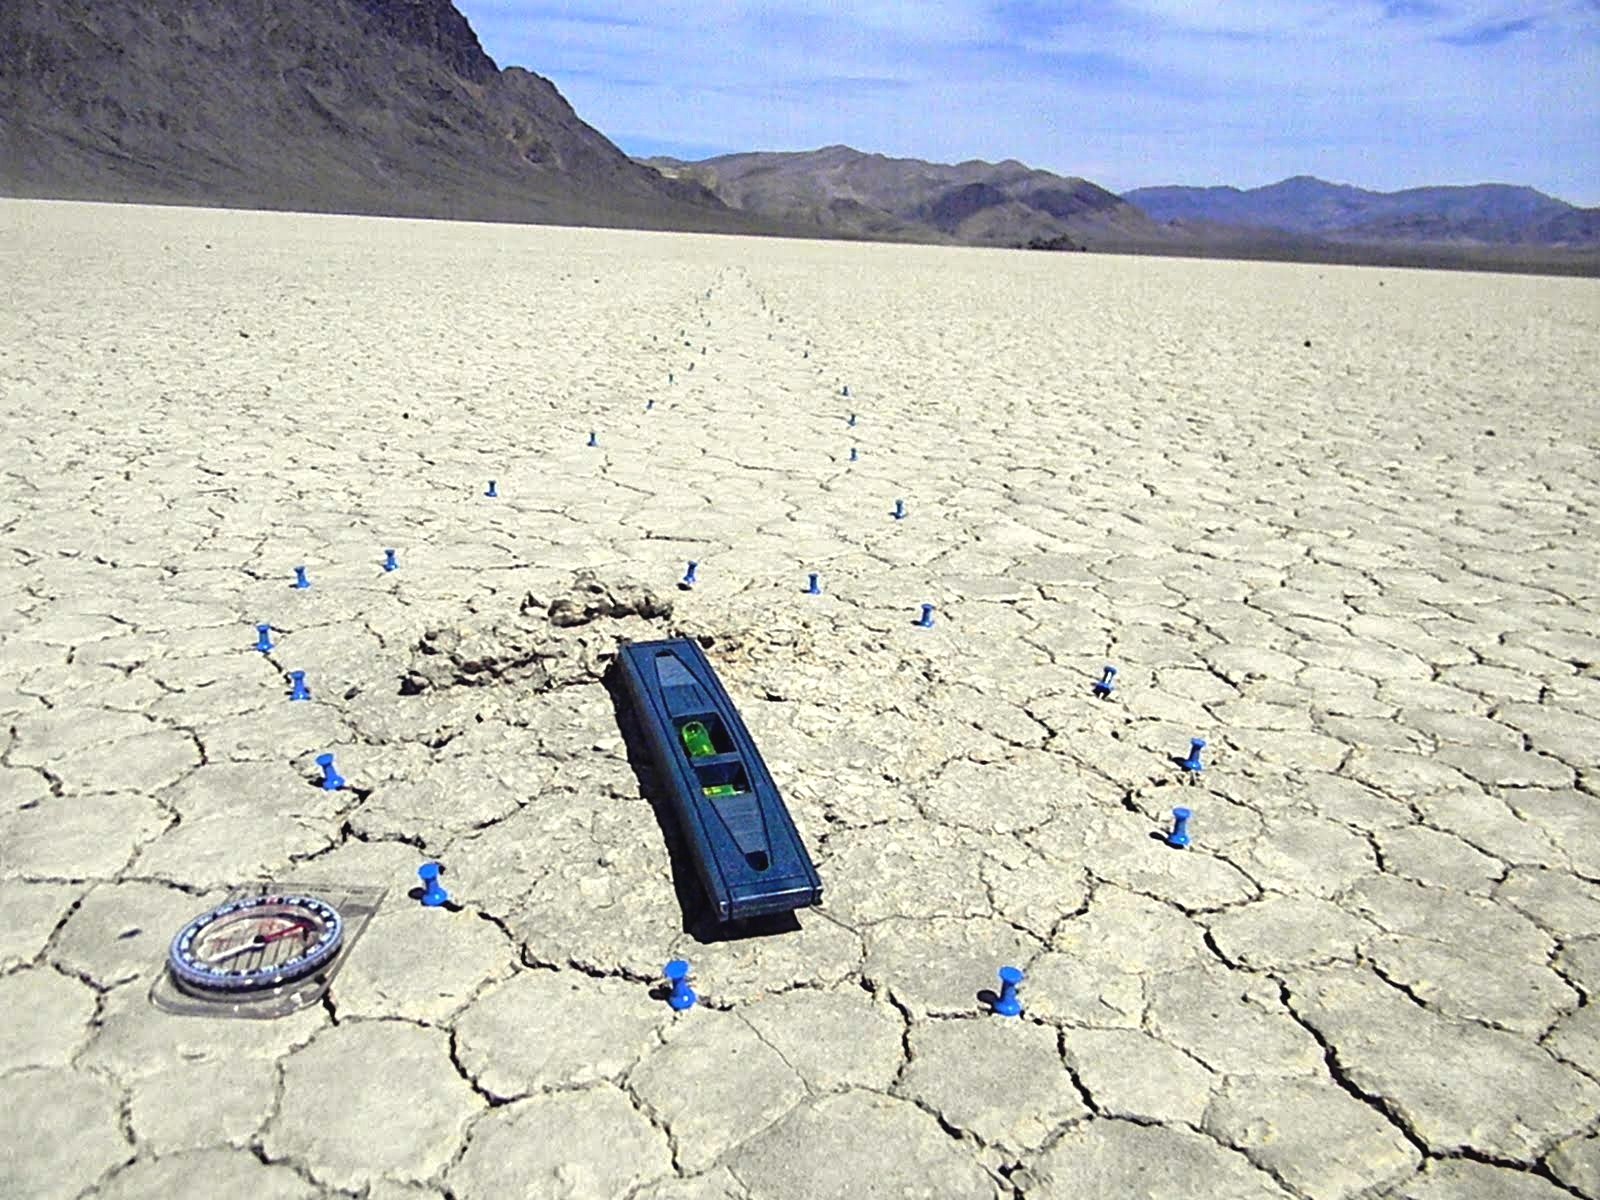

Mysterious Roving Rocks of Racetrack Playa

The main mystery on Racetrack Playa is how the rocks move, but another, possibly greater mystery, is why some trails don't have rocks.

Credit: NASA/GSFC/Mindy Krzykowski/LPSA intern